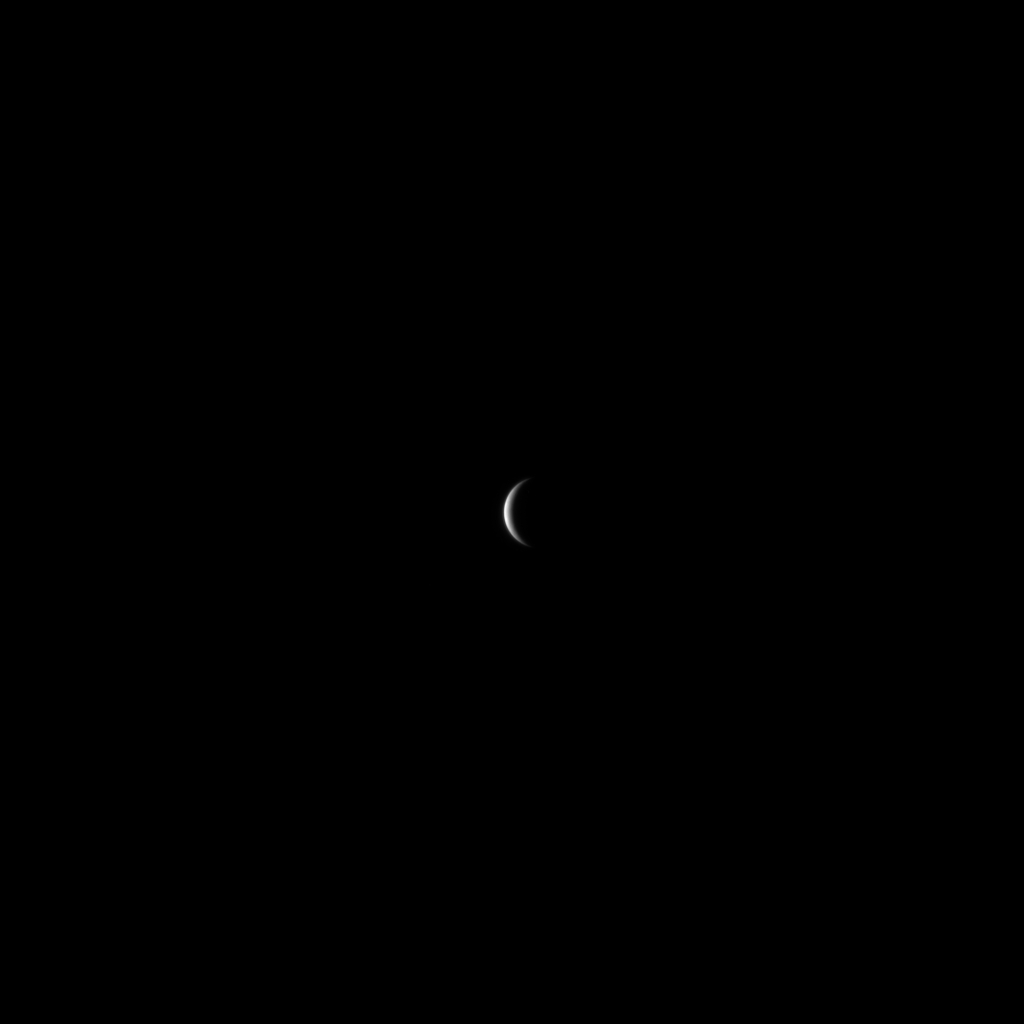

These are the voyages…

This is one of the earliest images of Mercury returned by the MESSENGER spacecraft.

It was taken in January 2008, when MESSENGER was about to embark upon a seven-year period of exploration and discovery of the innermost planet that would feature three flybys and four years of orbital operations. When this image was taken, our knowledge of Mercury came almost entirely from the flybys of the Mariner 10 spacecraft in the 1970s.

As the end of MESSENGER’s long and fruitful journey looms, it’s worth looking back at where we started in 2008. We didn’t know to expect evidence of volatile loss across the planet, nor how much of Mercury was covered in volcanic plains, nor the amount by which the planet contracted as it cooled, nor even the true size of the mighty Caloris basin. We did not know what the entire planet’s surface looked like.

Now, our understanding of Mercury’s geological, geophysical, geochemical, atmospheric, and magnetospheric character has been changed forever — the lasting legacy of the MESSENGER mission.

Date acquired: Janaury 09, 2008
Image Mission Elapsed Time (MET): 108364033
Image ID: 3807
Instrument: Narrow Angle Camera (NAC) of the Mercury Dual Imaging System (MDIS)
Resolution: ~68 km/pixel
Scale: Mercury has a diameter of 4,880 km (3,033 mi.)

The MESSENGER spacecraft is the first ever to orbit the planet Mercury, and the spacecraft’s seven scientific instruments and radio science investigation are unraveling the history and evolution of the Solar System’s innermost planet. During the first two years of orbital operations, MESSENGER acquired over 150,000 images and extensive other data sets. MESSENGER is capable of continuing orbital operations until early 2015.

For information regarding the use of images, see the MESSENGER image use policy.

Credit: NASA/Johns Hopkins University Applied Physics Laboratory/Carnegie Institution of Washington